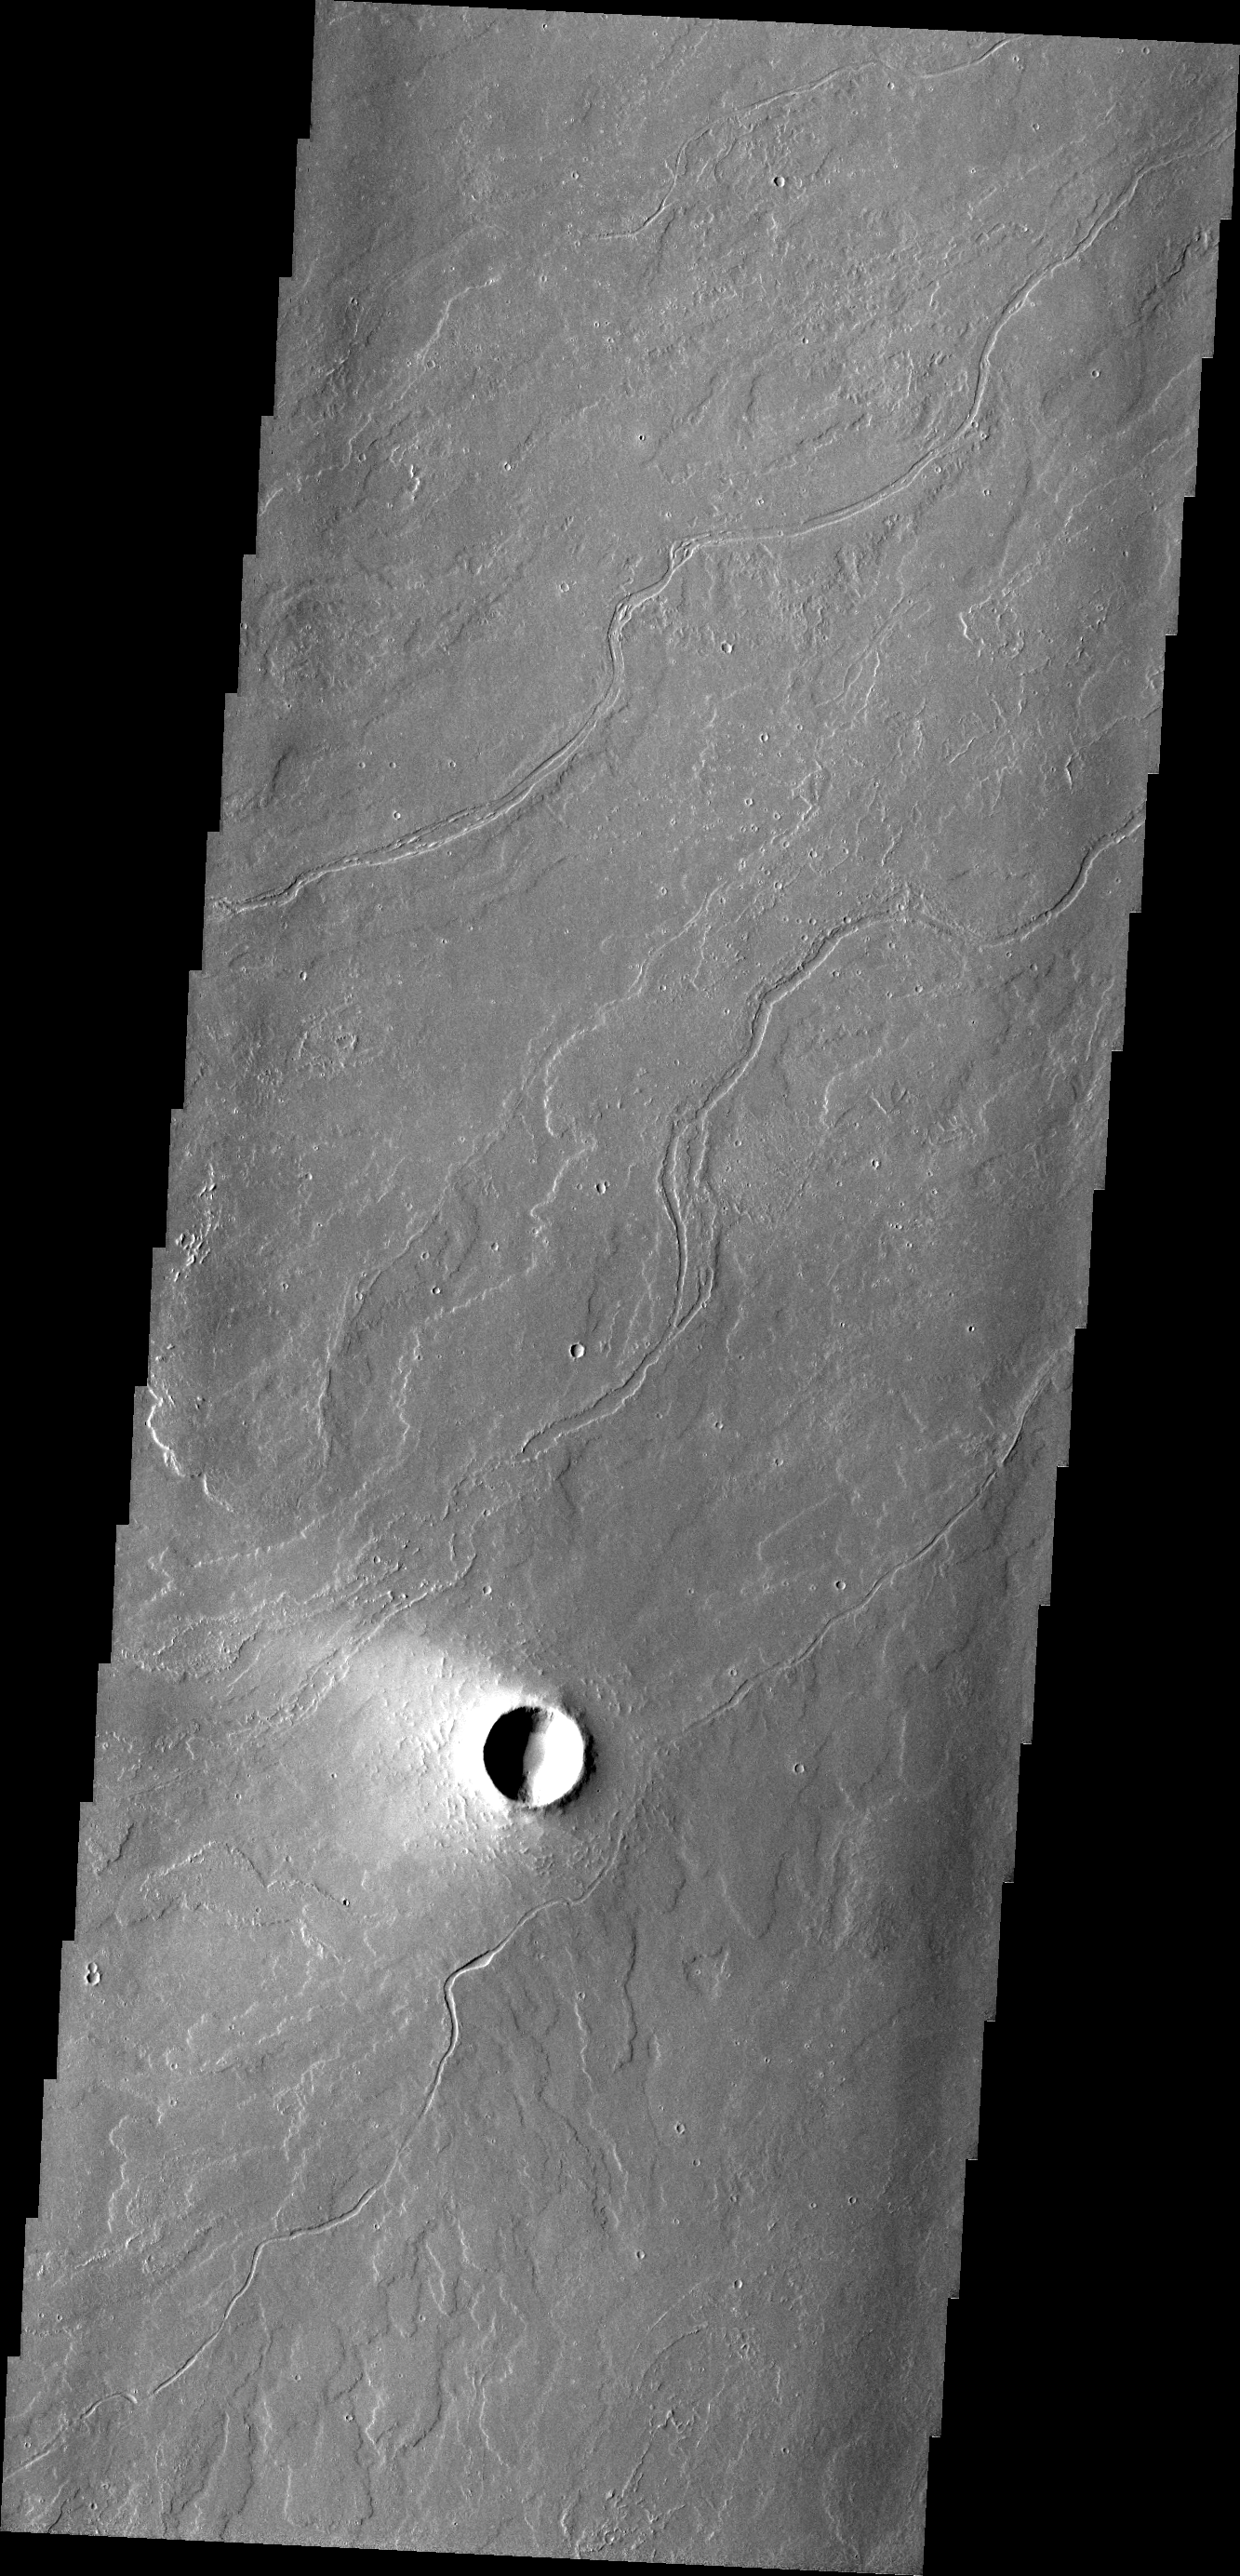

Tharsis Lava

Volcanic flows cover the majority of the surface of Mars. In some regions, like around Arsia Mons, the flows are readily identifiable. As time passes, the flow features are covered or eroded away by other processes. This region of Tharsis near Olympus Mons contains subtle features showing its lava flow origin. Note the ‘softened’ flow fronts and lava channels.

Credit: NASA/JPL/ASU